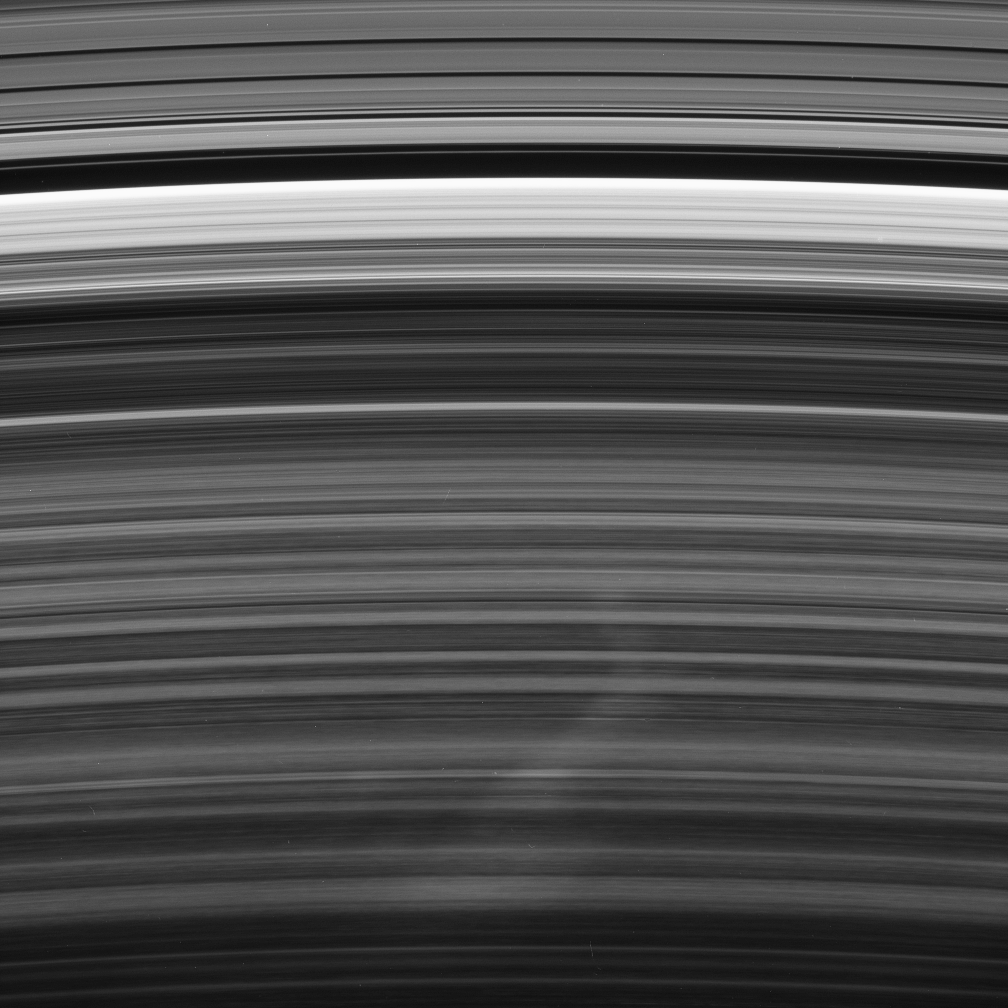

Bent Spoke

A bright spoke extends across the unilluminated side of Saturn’s B ring about the same distance as that from London to Cairo. The background ring material displays some azimuthal (i.e., left to right) asymmetry.

The radial (outward from Saturn) direction is up in this view. A noticeable kink in the spoke occurs very close to the radius where ring particles orbit the planet at the speed of Saturn’s magnetic field. Such a connection is most intriguing to scientists studying these ghostly ring phenomena.

If gravity alone were affecting the spoke material, there would be no kink and the entire spoke would be angled toward right, like the bottom portion. That it bends to the left above the kink indicates that some other force, possibly related to the magnetic field, is acting on the spoke material. The shape might also indicate that the spoke did not form in a radial orientation, thus challenging scientists’ assumptions about these features.

This view looks toward the unlit side of the rings from about 58 degrees above the ringplane.

The image was taken in visible light with the Cassini spacecraft narrow-angle camera on Jan. 23, 2007 at a distance of approximately 1.6 million kilometers (1 million miles) from Saturn. Image scale is 10 kilometers (6 miles) per pixel.

Credit: NASA/JPL/Space Science Institute